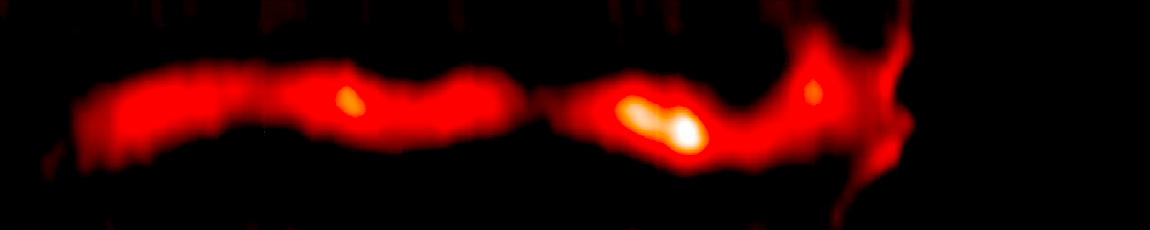

AU Microscopii Debris Disk (2010 Hubble/STIS)

Object Name: AU Mic, AU Microscopii
Object Description: Debris Disk Around Nearby Star
Instrument: HST/STIS

Compass and Scale Compass and Scale An astronomical image with a scale that shows how large an object is on the sky, a compass that shows how the object is oriented on the sky, and the filters with which the image was made.

Credit: NASA, ESA, ESO, and A. Boccaletti (Paris Observatory)